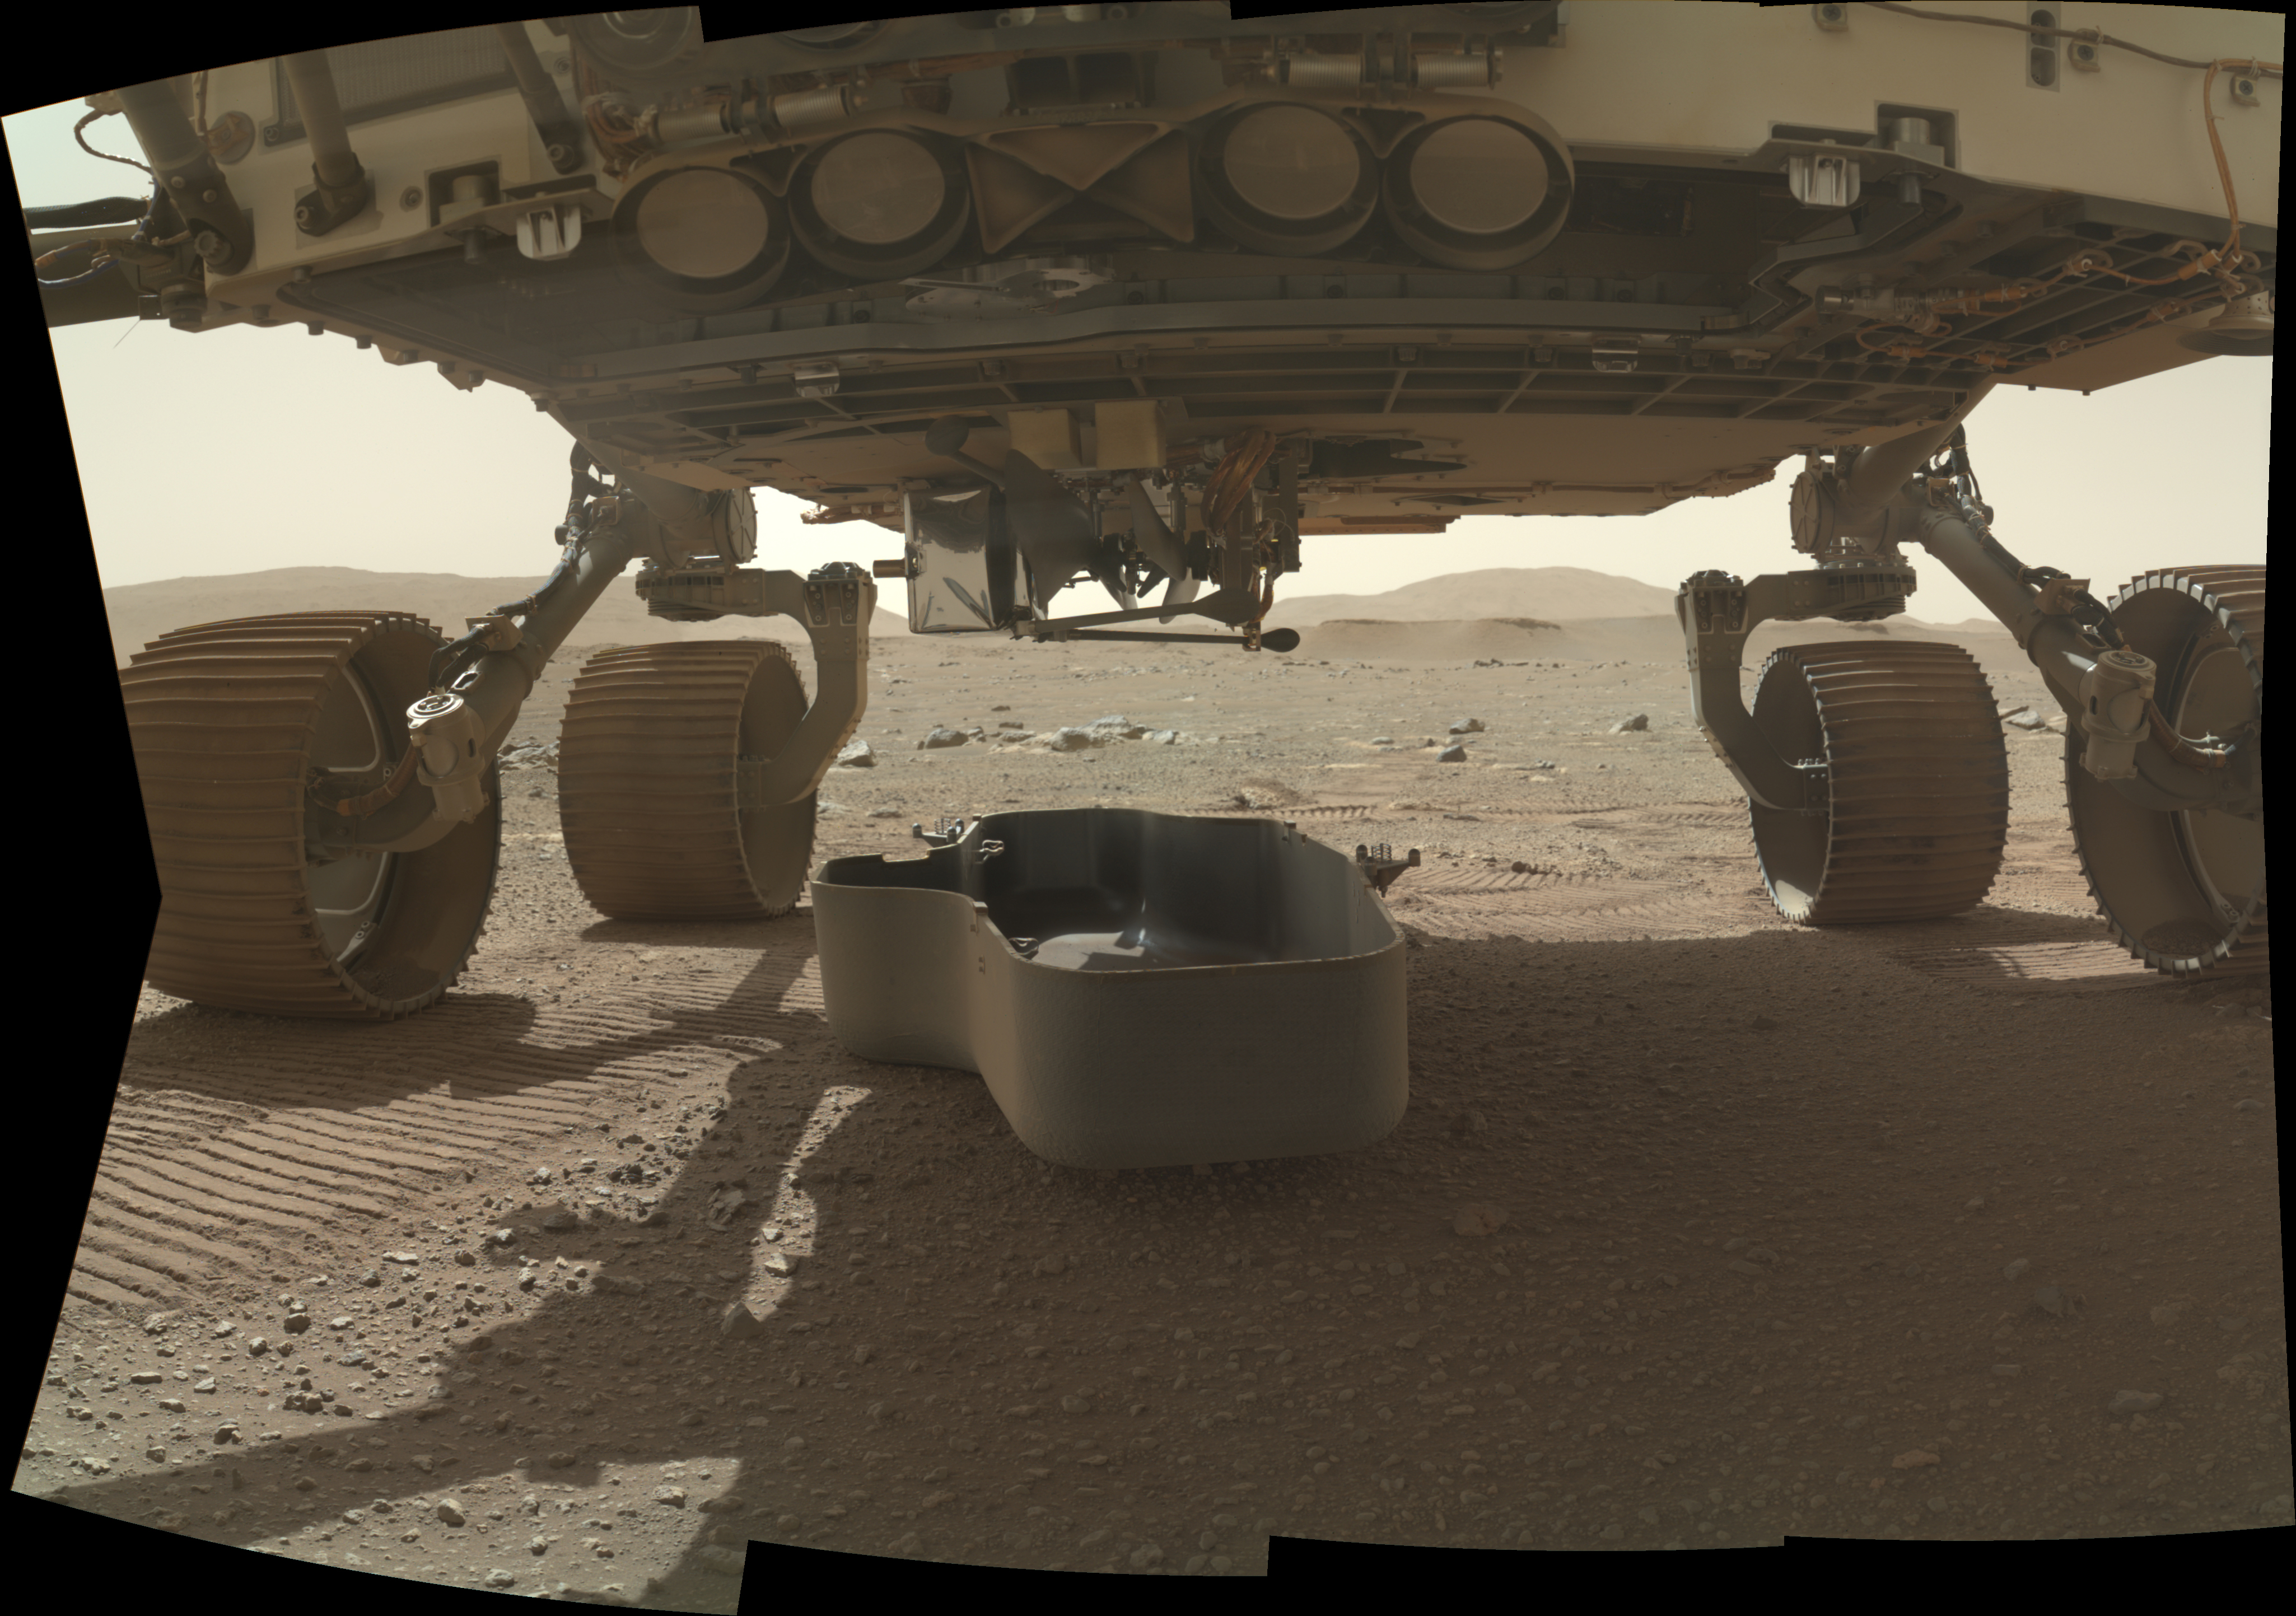

Perseverance Rover Drops its Debris Shield

The debris shield, a protective covering on the bottom of NASA’s Perseverance rover, was released on March 21, 2021, the 30th Martian day, or sol, of the mission. The debris shield protects the agency’s Ingenuity helicopter during landing; releasing it allows the helicopter to rotate down out of the rover’s belly. This image was taken by the WATSON (Wide Angle Topographic Sensor for Operations and eNgineering) camera on the SHERLOC (Scanning Habitable Environments with Raman and Luminescence for Organics and Chemicals) instrument, located at the end of the rover’s long robotic arm.

NASA’s Jet Propulsion Laboratory built and manages operations of Perseverance and Ingenuity for the agency. Caltech in Pasadena, California, manages JPL for NASA. WATSON was built by Malin Space Science Systems in San Diego, and is operated jointly by MSSS and JPL.

The Mars helicopter technology demonstration activity is supported by NASA’s Science Mission Directorate, the NASA Aeronautics Research Mission Directorate, and the NASA Space Technology Mission Directorate.

A key objective for Perseverance’s mission on Mars is astrobiology, including the search for signs of ancient microbial life. The rover will characterize the planet’s geology and past climate, pave the way for human exploration of the Red Planet, and be the first mission to collect and cache Martian rock and regolith (broken rock and dust).

Subsequent NASA missions, in cooperation with ESA (European Space Agency), would send spacecraft to Mars to collect these sealed samples from the surface and return them to Earth for in-depth analysis.

The Mars 2020 Perseverance mission is part of NASA’s Moon to Mars exploration approach, which includes Artemis missions to the Moon that will help prepare for human exploration of the Red Planet.

Credit: NASA/JPL-Caltech/MSSS